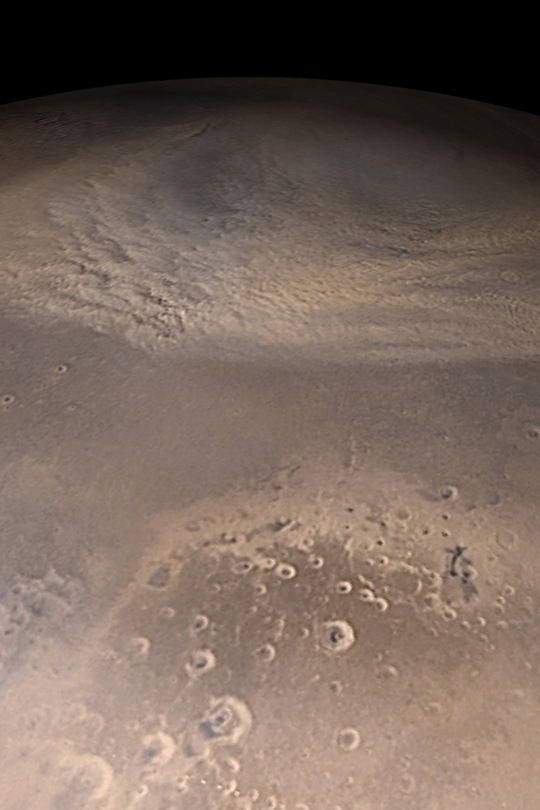

Autumn Dust Storm

MGS MOC Release No. MOC2-405, 28 June 2003

Autumn on the martian northern plains means clouds and dust storms. As autumn got underway in early May 2003, large dust storms began to form on the northern plains and sweep their way eastward–and sometimes southward–bringing colder air down from the north polar cap, now shrouded in darkness and clouds. This early autumn view, assembled from Mars Global Surveyor (MGS) Mars Orbiter Camera (MOC) daily global images, shows an eastward-moving dust storm on the plains north of Cydonia and western Arabia Terra. The storm is nearly as big as the continental United States are wide, from west to east. In this image, north is toward the top, east to the right, and sunlight illuminates the scene from the lower left.

Credit: NASA/JPL/Malin Space Science Systems